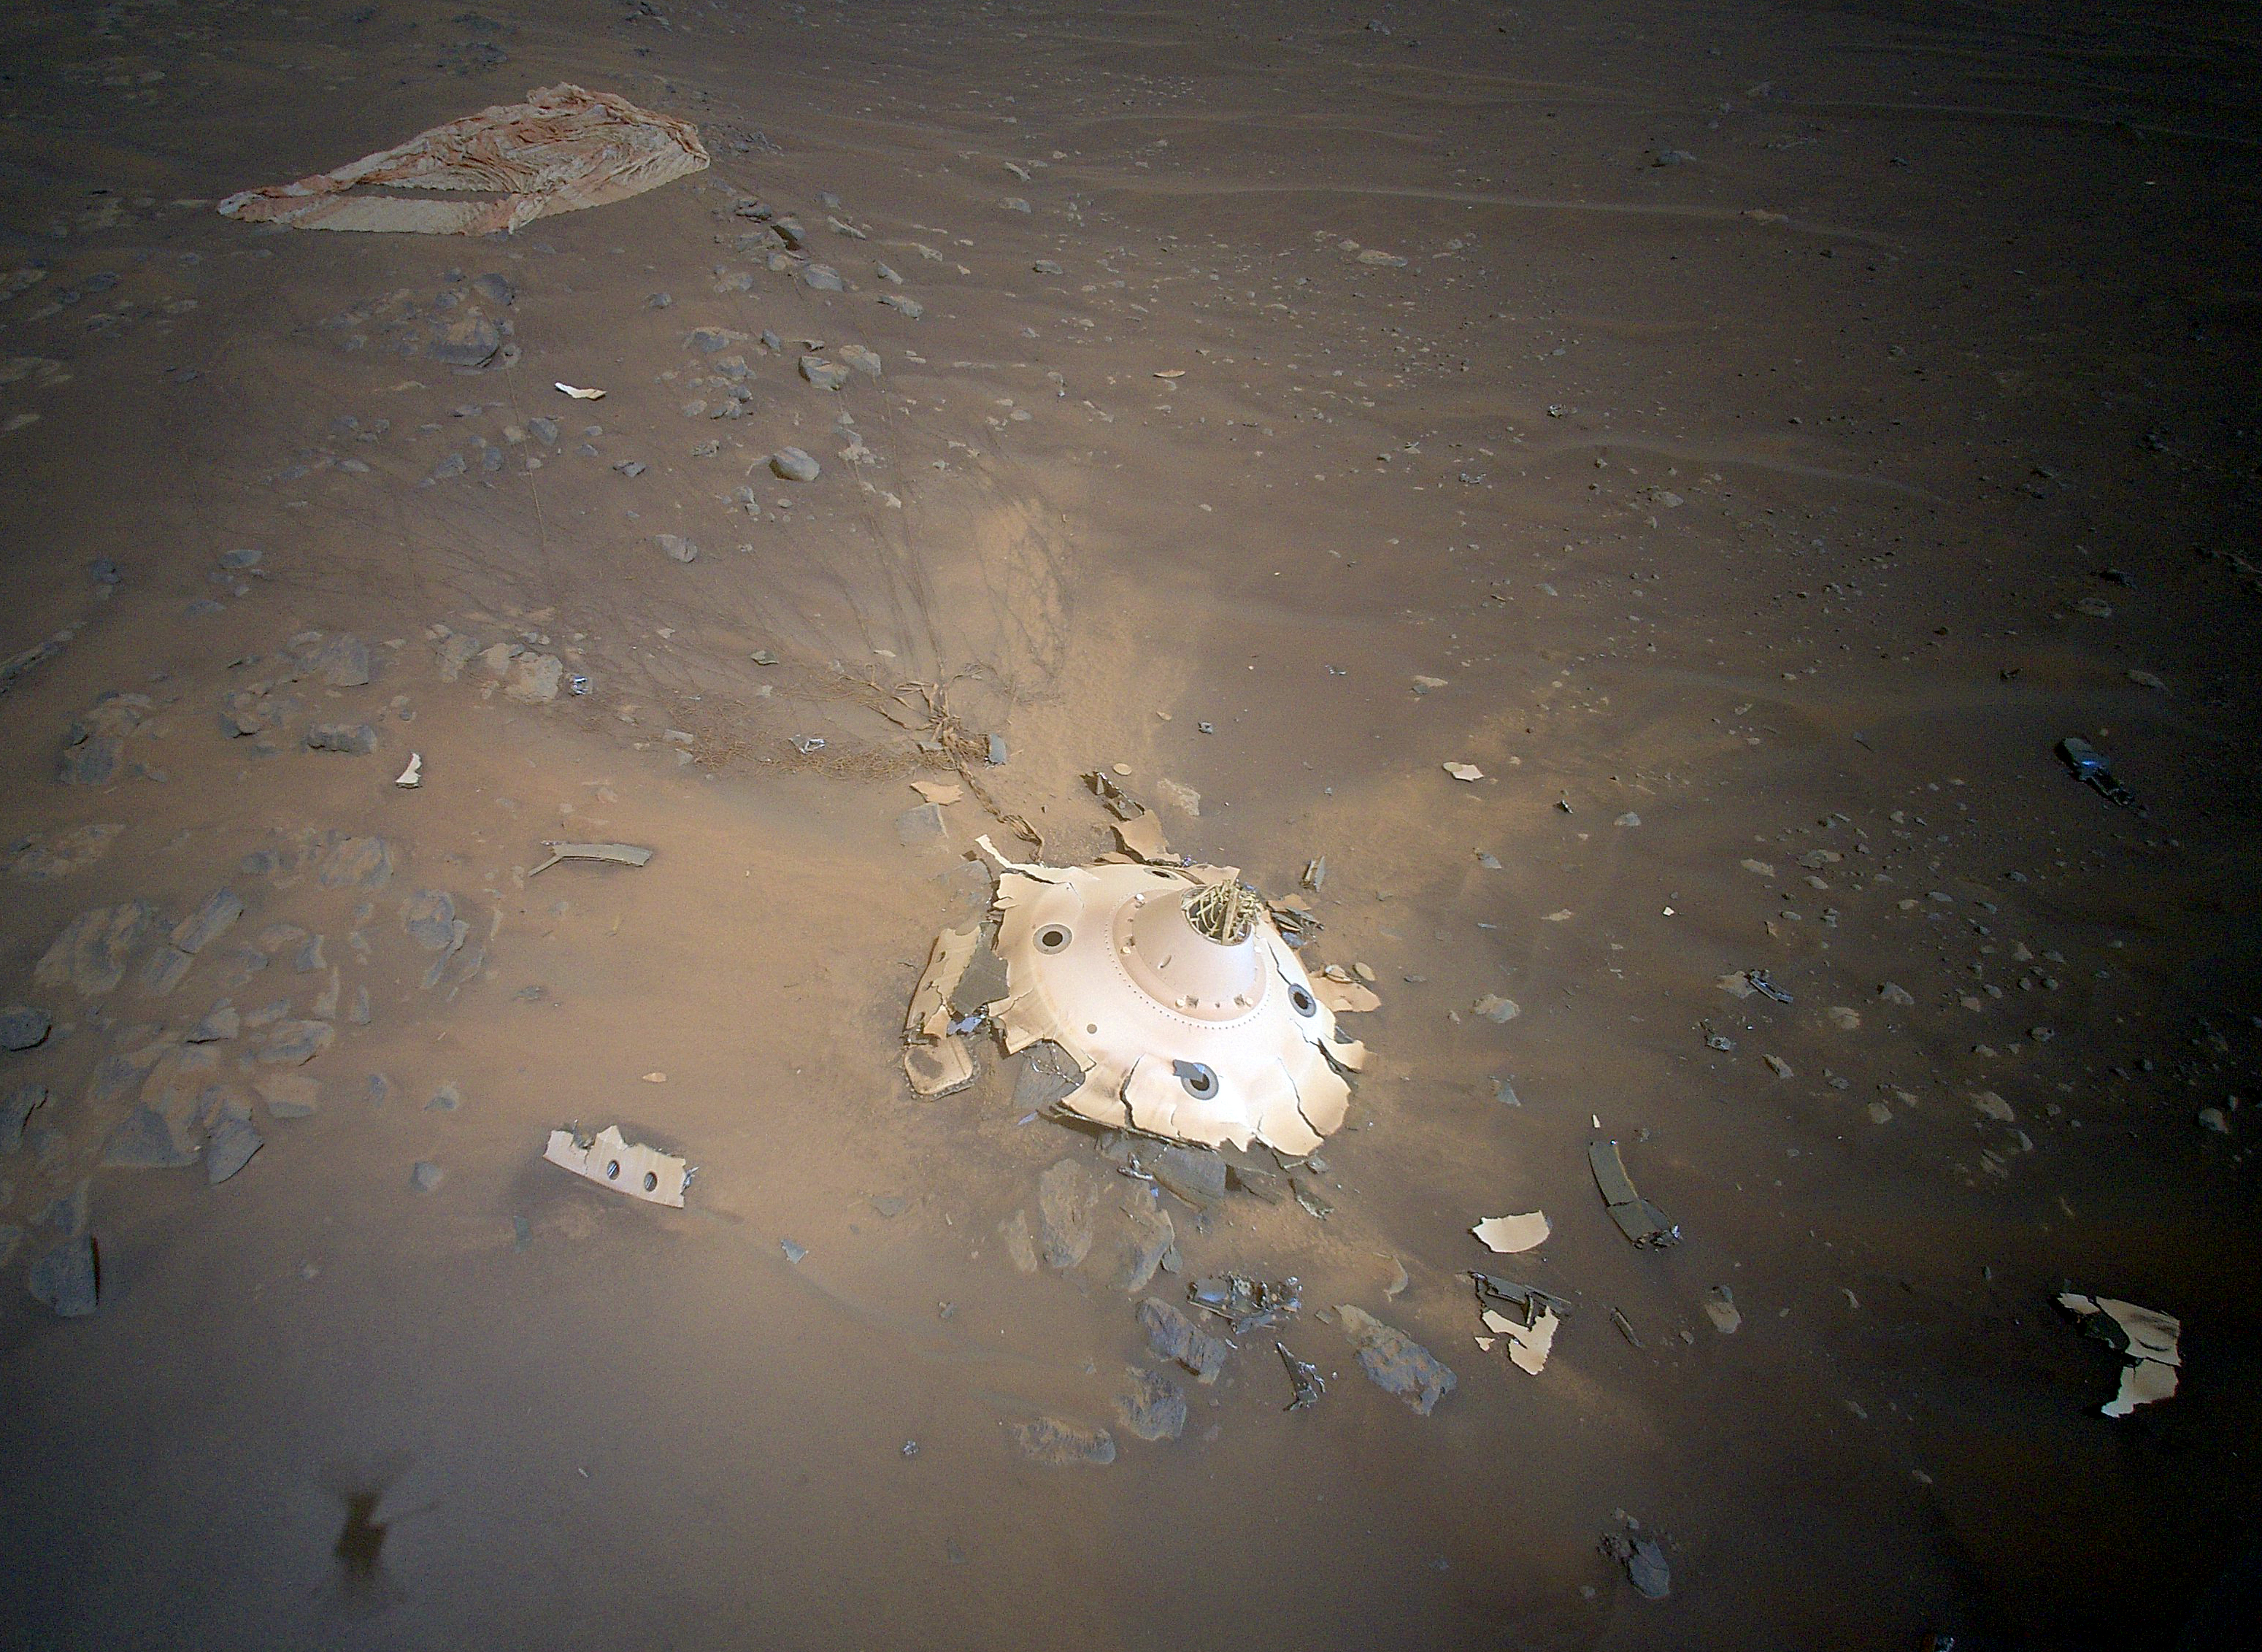

Rover’s Backshell Seen From the Air

This image of Perseverance’s backshell sitting upright on the surface of Jezero Crater was collected from an altitude of 26 feet (8 meters) by NASA’s Ingenuity Mars Helicopter during its 26th flight at Mars on April 19, 2022. Engineers working on the Mars Sample Return program requested images be taken from an aerial perspective of the components because they may provide insight into the components’ performance during the rover’s entry, descent, and landing on Feb. 18, 2021.

The tangle of cables seen streaming out from the top of the backshell, and coated with Martian dust on the surface, are high-strength suspension lines that connect the backshell to Perseverance’s supersonic parachute (upper left). The backshell and parachute helped protect the rover in deep space and during its fiery descent toward the Martian surface.

The Ingenuity Mars Helicopter was built by NASA’s Jet Propulsion Laboratory in Southern California, which also manages the project for NASA Headquarters. It is supported by NASA’s Science Mission Directorate. NASA’s Ames Research Center in California’s Silicon Valley, and NASA’s Langley Research Center in Hampton, Virginia, provided significant flight performance analysis and technical assistance during Ingenuity’s development. AeroVironment Inc., Qualcomm, and SolAero also provided design assistance and major vehicle components. Lockheed Martin Space designed and manufactured the Mars Helicopter Delivery System.

Credit: NASA/JPL-Caltech